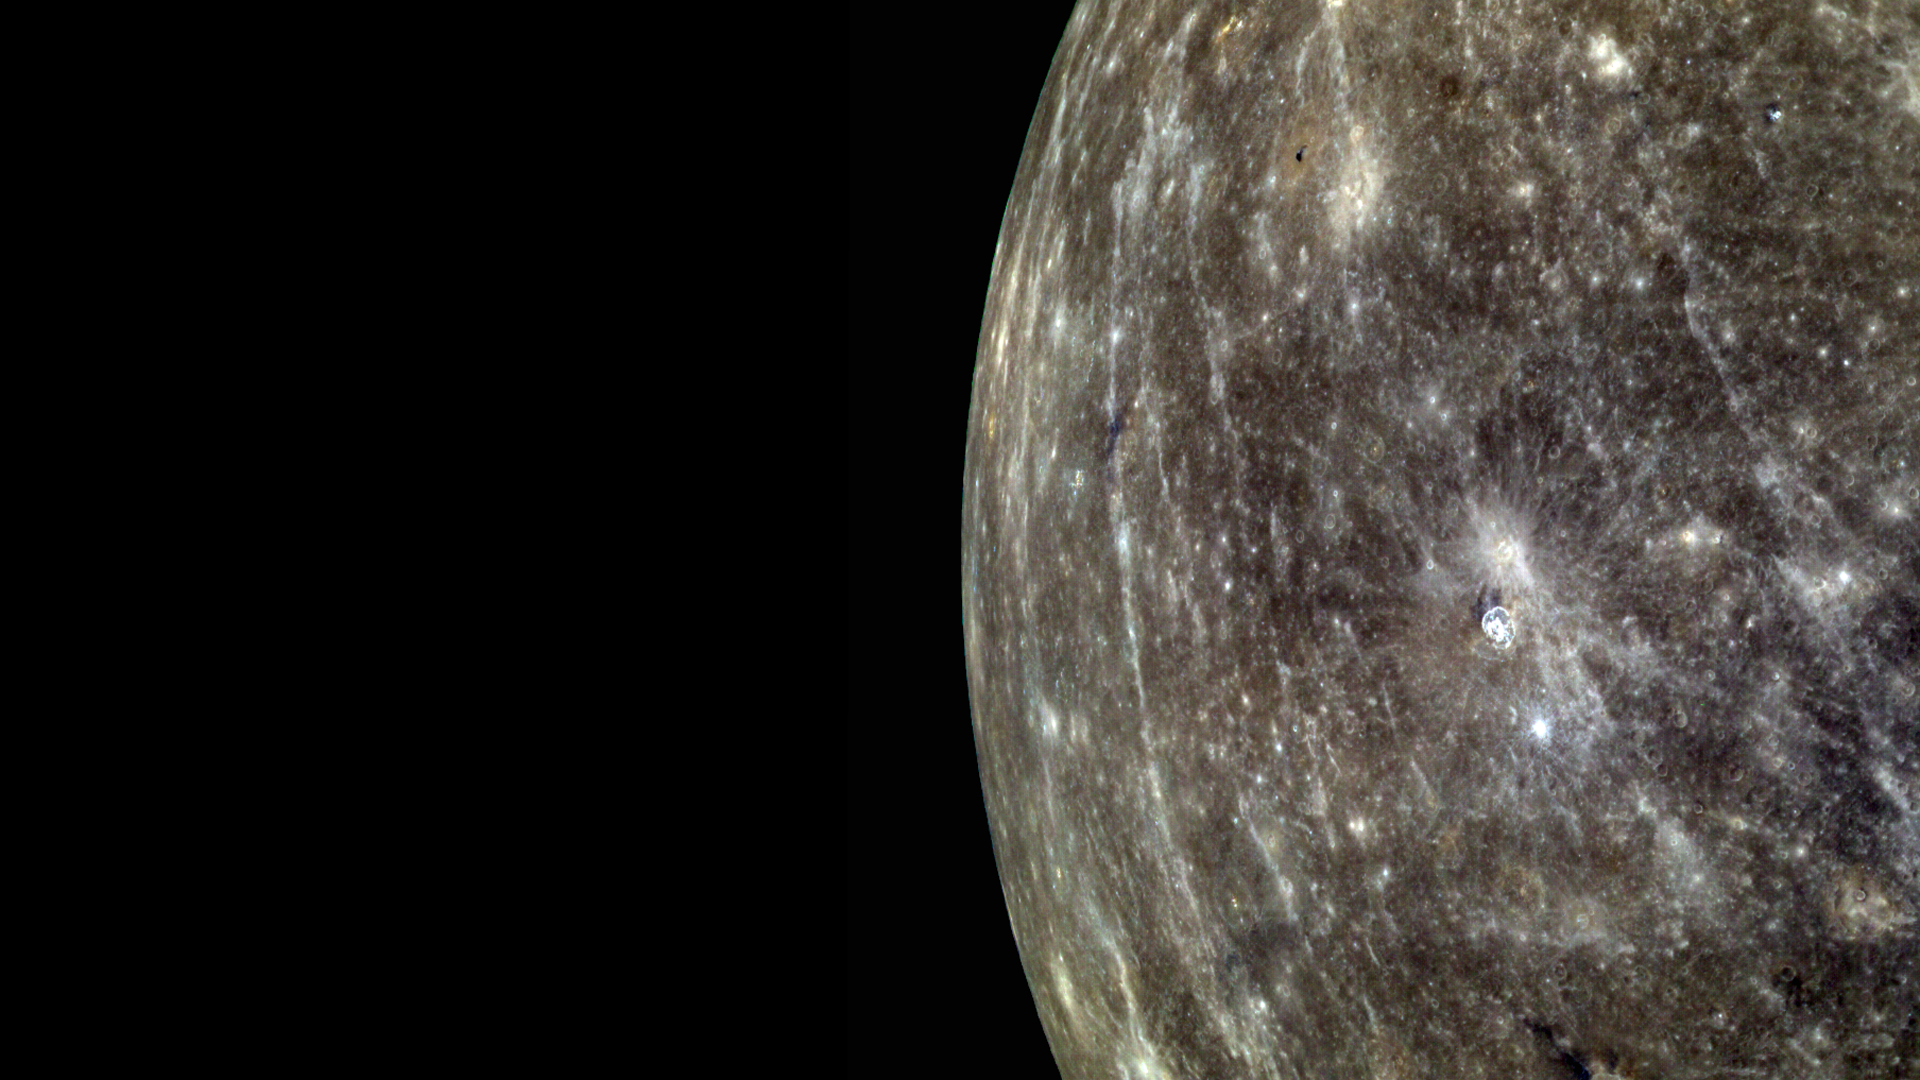

Mercury’s Colorful Limb

As in this monochrome view of Mercury, the bright rays of Hokusai crater can be seen crossing the surface from north to south. This color image, with the central wavelengths of 1000 nm, 750 nm, and 430 nm displayed in red, green, and blue, respectively, also highlights some of the subtle color variations observed on Mercury. Spectral variations can be due to differences in particle size, duration of time exposed on surface, or composition. The MESSENGER team is working hard to unravel the complicated story contained in these beautiful color images.

On March 17, 2011 (March 18, 2011, UTC), MESSENGER became the first spacecraft ever to orbit the planet Mercury. The mission is currently in its commissioning phase, during which spacecraft and instrument performance are verified through a series of specially designed checkout activities. In the course of the one-year primary mission, the spacecraft’s seven scientific instruments and radio science investigation will unravel the history and evolution of the Solar System’s innermost planet. Visit the Why Mercury? section of this website to learn more about the science questions that the MESSENGER mission has set out to answer.

Image Mission Elapsed Time (MET): 209890193, 209890197, 209890213
Image ID: 65109, 65110, 65114
Instrument: Wide Angle Camera (WAC) of the Mercury Dual Imaging System (MDIS)
WAC filter: 6,7,9 (433, 749, 996 nanometers wavelength)
Center Latitude: 3.1°
Center Longitude: 352.3° E
Resolution: 1.5 kilometers/pixel
Scale: The radius of Mercury is 2440 km

These images are from MESSENGER, a NASA Discovery mission to conduct the first orbital study of the innermost planet, Mercury. For information regarding the use of images, see the MESSENGER image use policy.

Credit: NASA/Johns Hopkins University Applied Physics Laboratory/Carnegie Institution of Washington